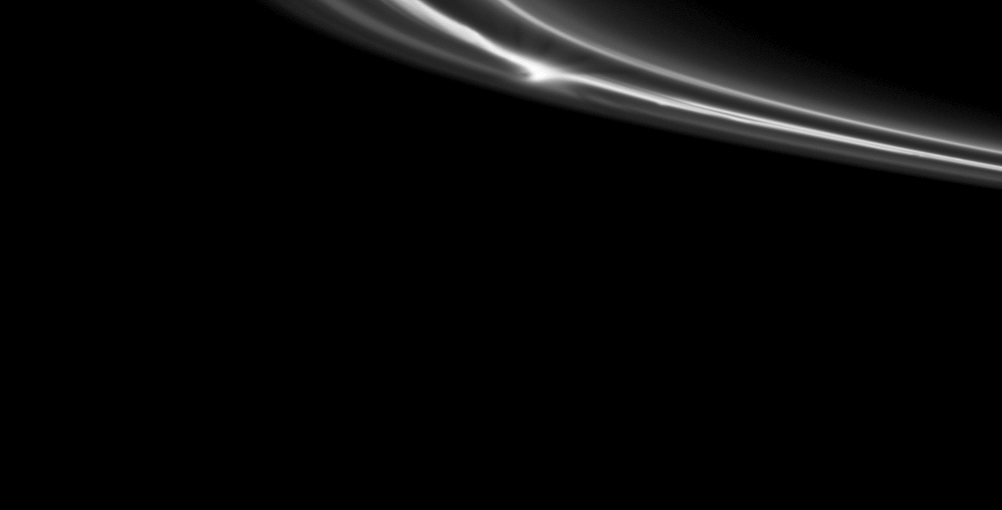

In a Thin Ring

A bright clump of material within Saturn’s tenuous F ring stands out near the center top of this Cassini spacecraft image.

See PIA12710 and PIA12785 to learn more about the F ring and its unusual “fan” features. This view looks toward the southern, unilluminated side of the rings from about 1 degree below the ringplane.

The image was taken in visible light with the Cassini spacecraft narrow-angle camera on Oct. 16, 2010. The view was acquired at a distance of approximately 320,000 kilometers (199,000 miles) from the F ring. Image scale is 2 kilometers (1 mile) per pixel.

The Cassini-Huygens mission is a cooperative project of NASA, the European Space Agency and the Italian Space Agency. The Jet Propulsion Laboratory, a division of the California Institute of Technology in Pasadena, manages the mission for NASA’s Science Mission Directorate, Washington, D.C. The Cassini orbiter and its two onboard cameras were designed, developed and assembled at JPL. The imaging operations center is based at the Space Science Institute in Boulder, Colo.

Credit: NASA/JPL/Space Science Institute